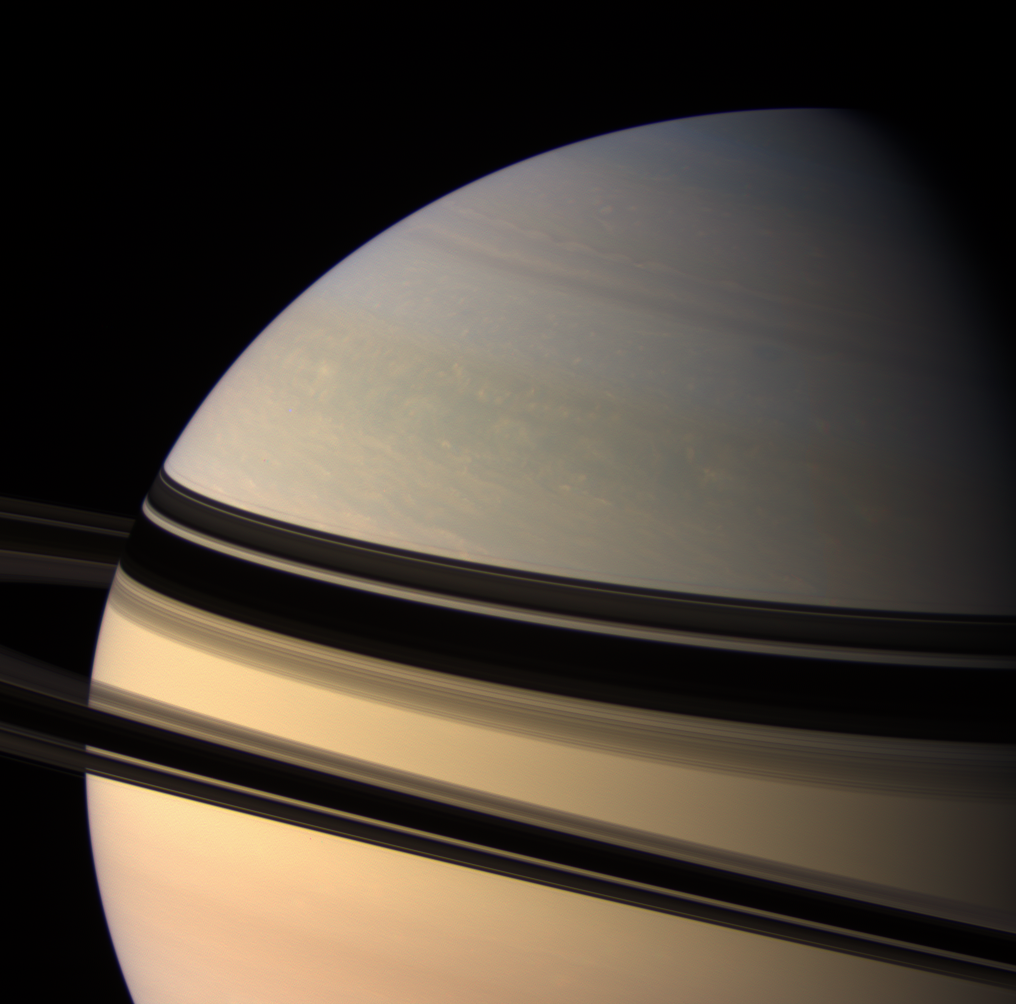

Sliding Shadows

Dark ring shadows adorn the northern hemisphere of Saturn. The shadows have loosened their grip on the north compared to when Cassini arrived in 2004 (see PIA06177), and presently continue to slide farther south.

This view looks toward the unilluminated side of the rings from about 5 degrees above the ringplane.

Images taken using red, green and blue spectral filters were combined to create this natural color view. The view was acquired with the Cassini spacecraft wide-angle camera on Oct. 22, 2007, at a distance of approximately 1.3 million kilometers (839,000 miles) from Saturn. Image scale is 77 kilometers (48 miles) per pixel.

The Cassini-Huygens mission is a cooperative project of NASA, the European Space Agency and the Italian Space Agency. The Jet Propulsion Laboratory, a division of the California Institute of Technology in Pasadena, manages the mission for NASA’s Science Mission Directorate, Washington, D.C. The Cassini orbiter and its two onboard cameras were designed, developed and assembled at JPL. The imaging operations center is based at the Space Science Institute in Boulder, Colo.

Credit: NASA/JPL/Space Science Institute